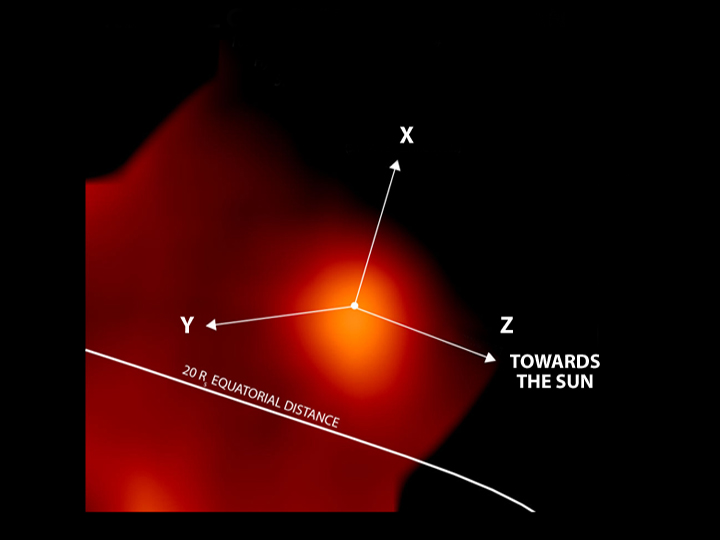

Neutral Gas Cloud Around Titan

Images from the magnetospheric imaging instrument and the ion and neutral camera onboard the Cassini spacecraft reveal aspects of the interactions between Saturn’s dynamic population of hot energetic ions and the clouds of cold neutral atoms. Future observations may further explain the relationships between these interactions.

The most recent image of Titan reveals the emission of high-speed neutral atoms from a globular region approximately 70,000 kilometers (43,496 miles) in diameter, clearly centered on Titan. It is only 1/25 as bright as the region seen toward dawn during Saturn orbit insertion, even though Cassini is now closer to Titan. There is an extended emission region around the Titan cloud, but it is much dimmer than the Titan cloud itself and even dimmer compared to the emission seen in the dawn direction at orbit insertion. In this image, the X marks the direction toward the Sun; the Y marks the direction toward Saturn’s dawn; and the Z marks Saturn’s rotation axis. The dot in the center marks Titan.

The Cassini-Huygens mission is a cooperative project of NASA, the European Space Agency and the Italian Space Agency. The Jet Propulsion Laboratory, a division of the California Institute of Technology in Pasadena, manages the Cassini-Huygens mission for NASA’s Office of Space Science, Washington, D.C. The Cassini orbiter was designed, developed and assembled at JPL. The magnetospheric imaging instrument team is based at Johns Hopkins University, Laurel, Md.

Credit: NASA/JPL/JHU/APL/Max-Plank-Institut für Aeronomie/University of Maryland/University of Kansas/University of Arizona/CESR/Bell Laboratories